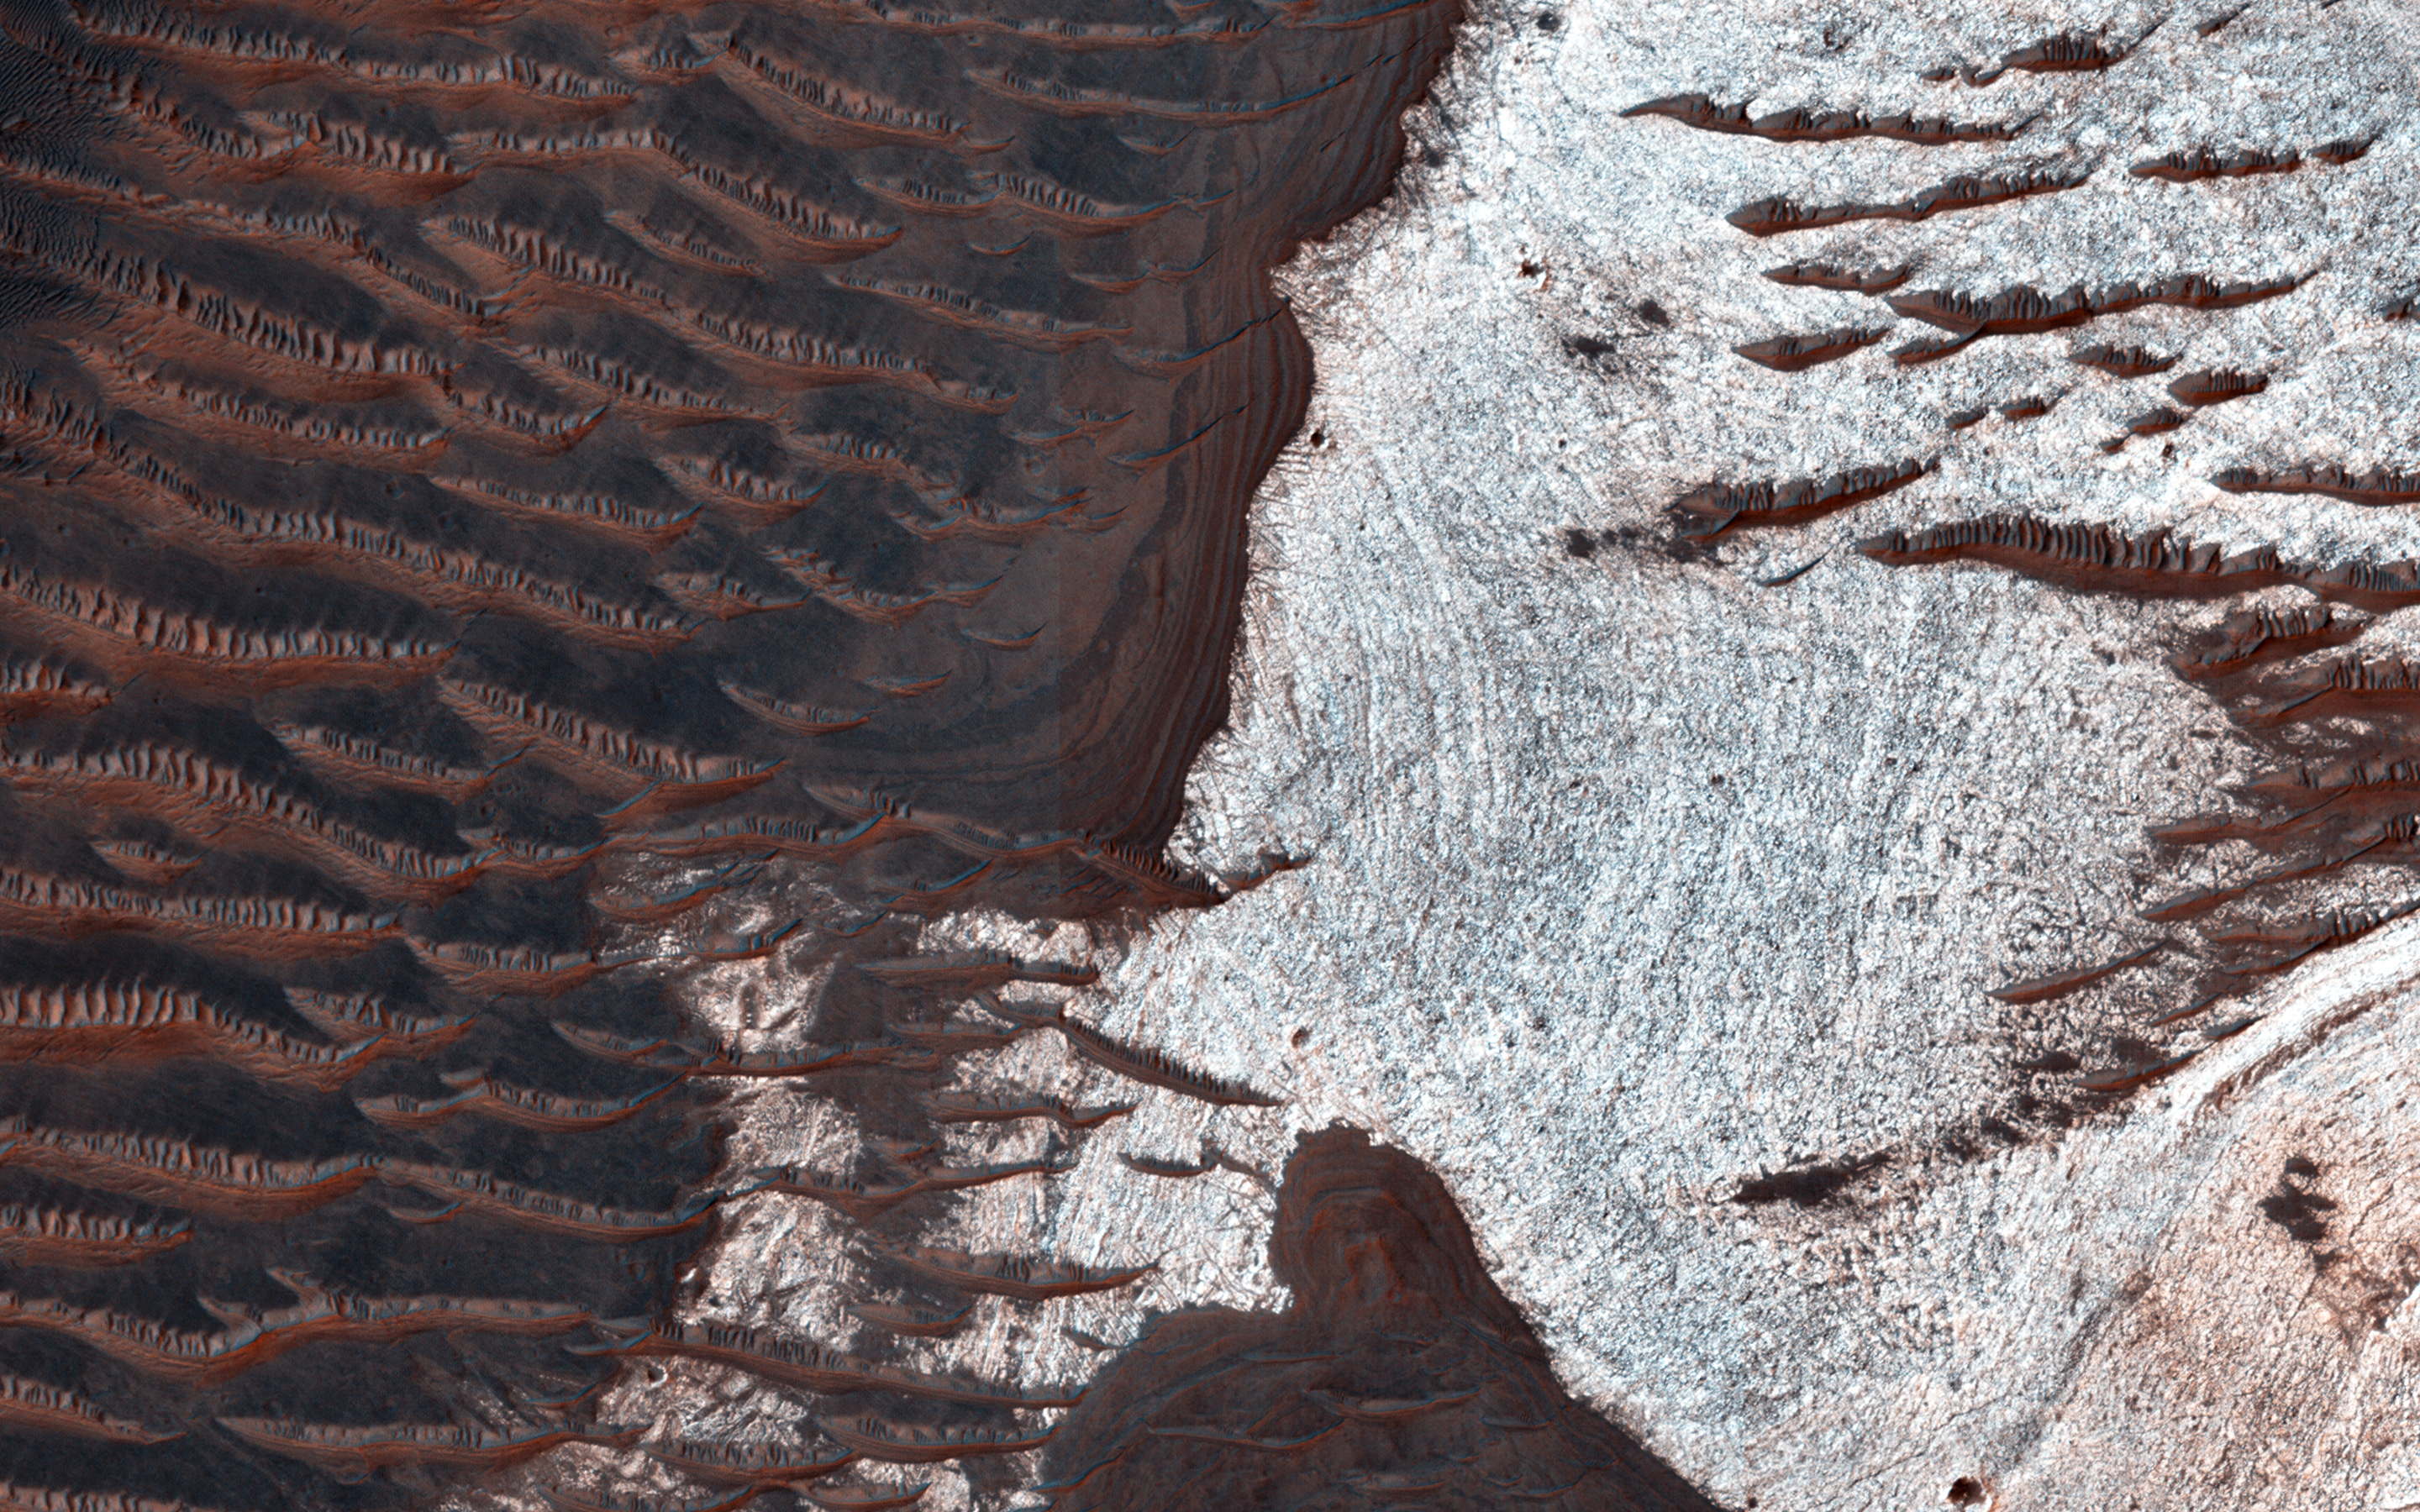

Water-Bearing Rocks in Noctis Labyrinthus

The bright rocks in this image have minerals that contain water. These water-bearing minerals are found using the companion instrument on the MRO spacecraft called CRISM.

By combining the spectral data from the CRISM instrument with the high resolution visible images taken by HiRISE, scientists are able to speculate how water deposited and/or altered these rocks.

Many of the depressions in Noctis Labyrinthus contain water-bearing minerals, suggesting that water was available and persistent in this region during the Late Hesperian to Amazonian epochs on Mars, a time when the climate is believed to have been dry and cold like we see today.

HiRISE is one of six instruments on NASA’s Mars Reconnaissance Orbiter. The University of Arizona, Tucson, operates HiRISE, which was built by Ball Aerospace & Technologies Corp., Boulder, Colo. NASA’s Jet Propulsion Laboratory, a division of the California Institute of Technology in Pasadena, manages the Mars Reconnaissance Orbiter Project for NASA’s Science Mission Directorate, Washington.

Credit: NASA/JPL-Caltech/Univ. of Arizona